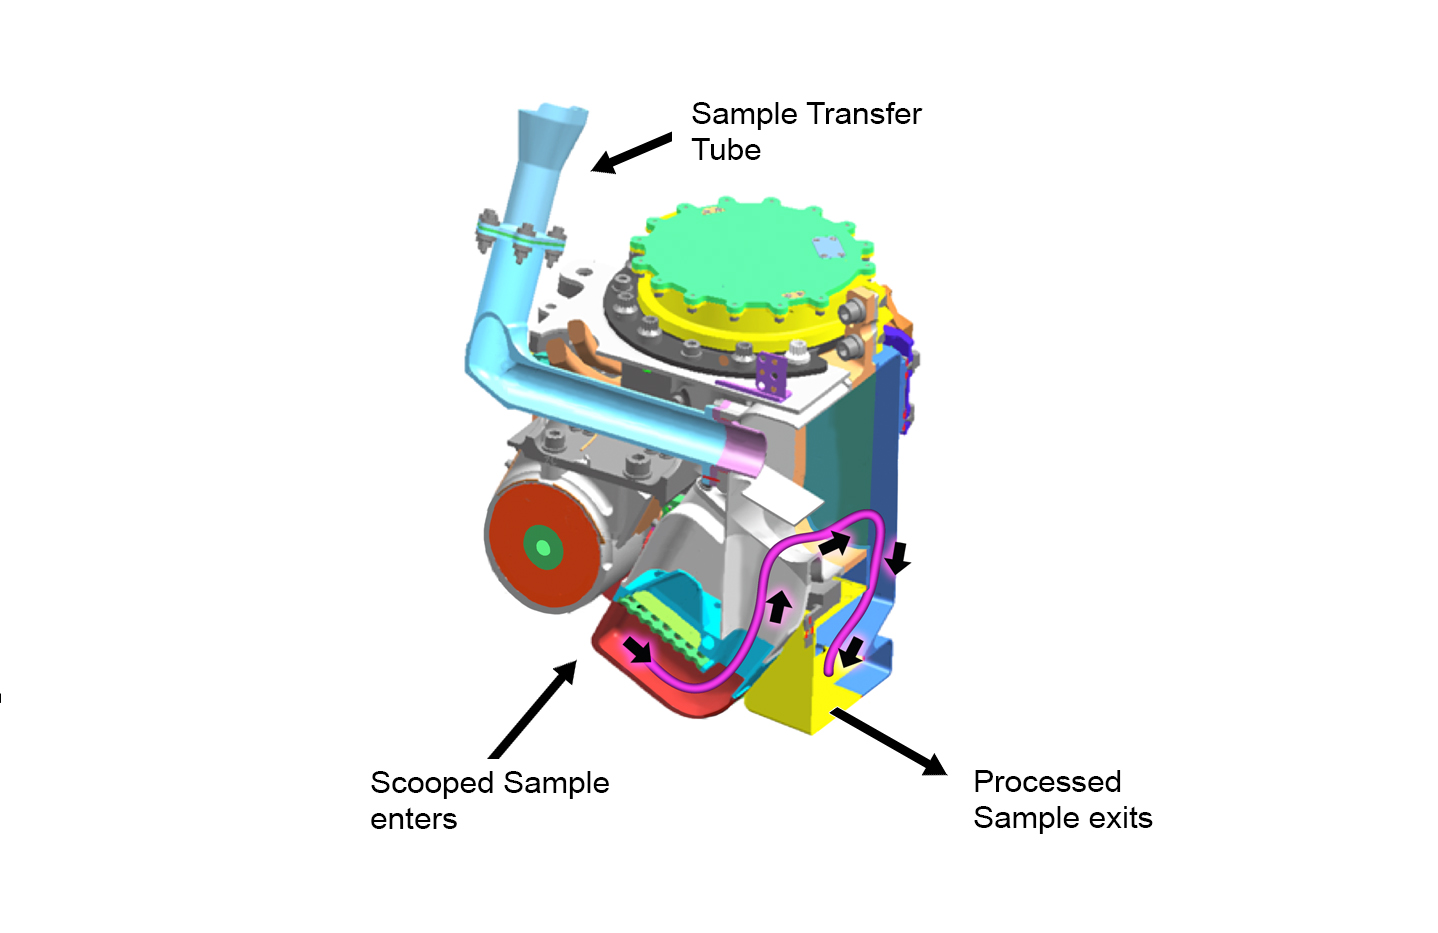

Internal Chambers of CHIMRA

This cutaway view shows the internal chambers of the Collection and Handling for In-Situ Martian Rock Analysis (CHIMRA) device, attached to the turret at the end of the robotic arm on NASA’s Curiosity Mars rover. Samples from the drill enter via the sample transfer tube, and samples from the scoop enter from the location shown at bottom. The pink line shows the path samples travel from the scoop (red) to the 150-micrometer sieve (green rectangle) to the portion box (yellow), where they are then delivered to the analytical lab instruments.

JPL manages the Mars Science Laboratory/Curiosity for NASA’s Science Mission Directorate in Washington. The rover was designed, developed and assembled at JPL, a division of the California Institute of Technology in Pasadena.

Credit: NASA/JPL-Caltech